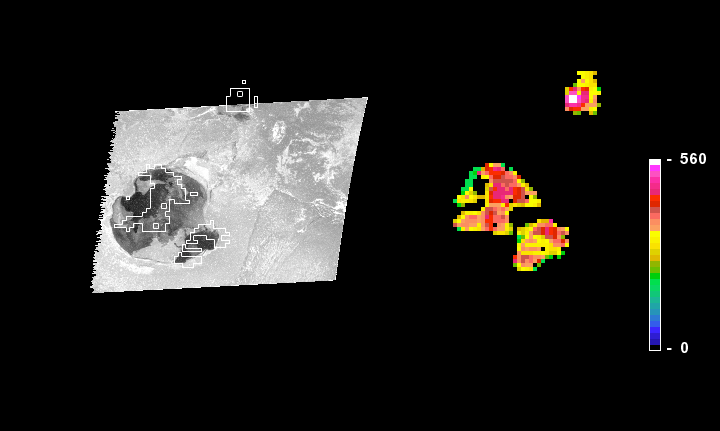

Io’s Gish Bar Volcanic Region in Infrared

An infrared thermal map and a visible-light image from NASA’s Galileo spacecraft show the likelihood of an active lava lake at a volcanic feature called Gish Bar on Jupiter’s moon Io.

Galileo observed the Gish Bar region with the spacecraft’s near-infrared mapping spectrometer instrument in August 2001 (right) and with its solid-state imaging camera in October 2001 (left). Comparison of the camera image with the infrared thermal map and with earlier images, (see PIA03884) suggests that a new eruption took place shortly before the October 2001 flyby. The darkest areas in the visible-light image are interpreted as the youngest lava flows, but they do not correspond with the hottest areas in the infrared thermal map from two months earlier. Outlines of the areas that were identified as hotter than 350 degrees Kelvin (170 degrees Fahrenheit) in the thermal map are superimposed on the visible-light image. North is toward the top. The dark flow on the western side of the crater in October corresponds to a cool area in the earlier thermal map, indicating that the flow took place between the time Galileo flew by in August and the time it flew by in October.

The Jet Propulsion Laboratory, a division of the California Institute of Technology in Pasadena, manages the Galileo mission for NASA’s Office of Space Science, Washington, D.C.

Credit: NASA/JPL/University of Arizona